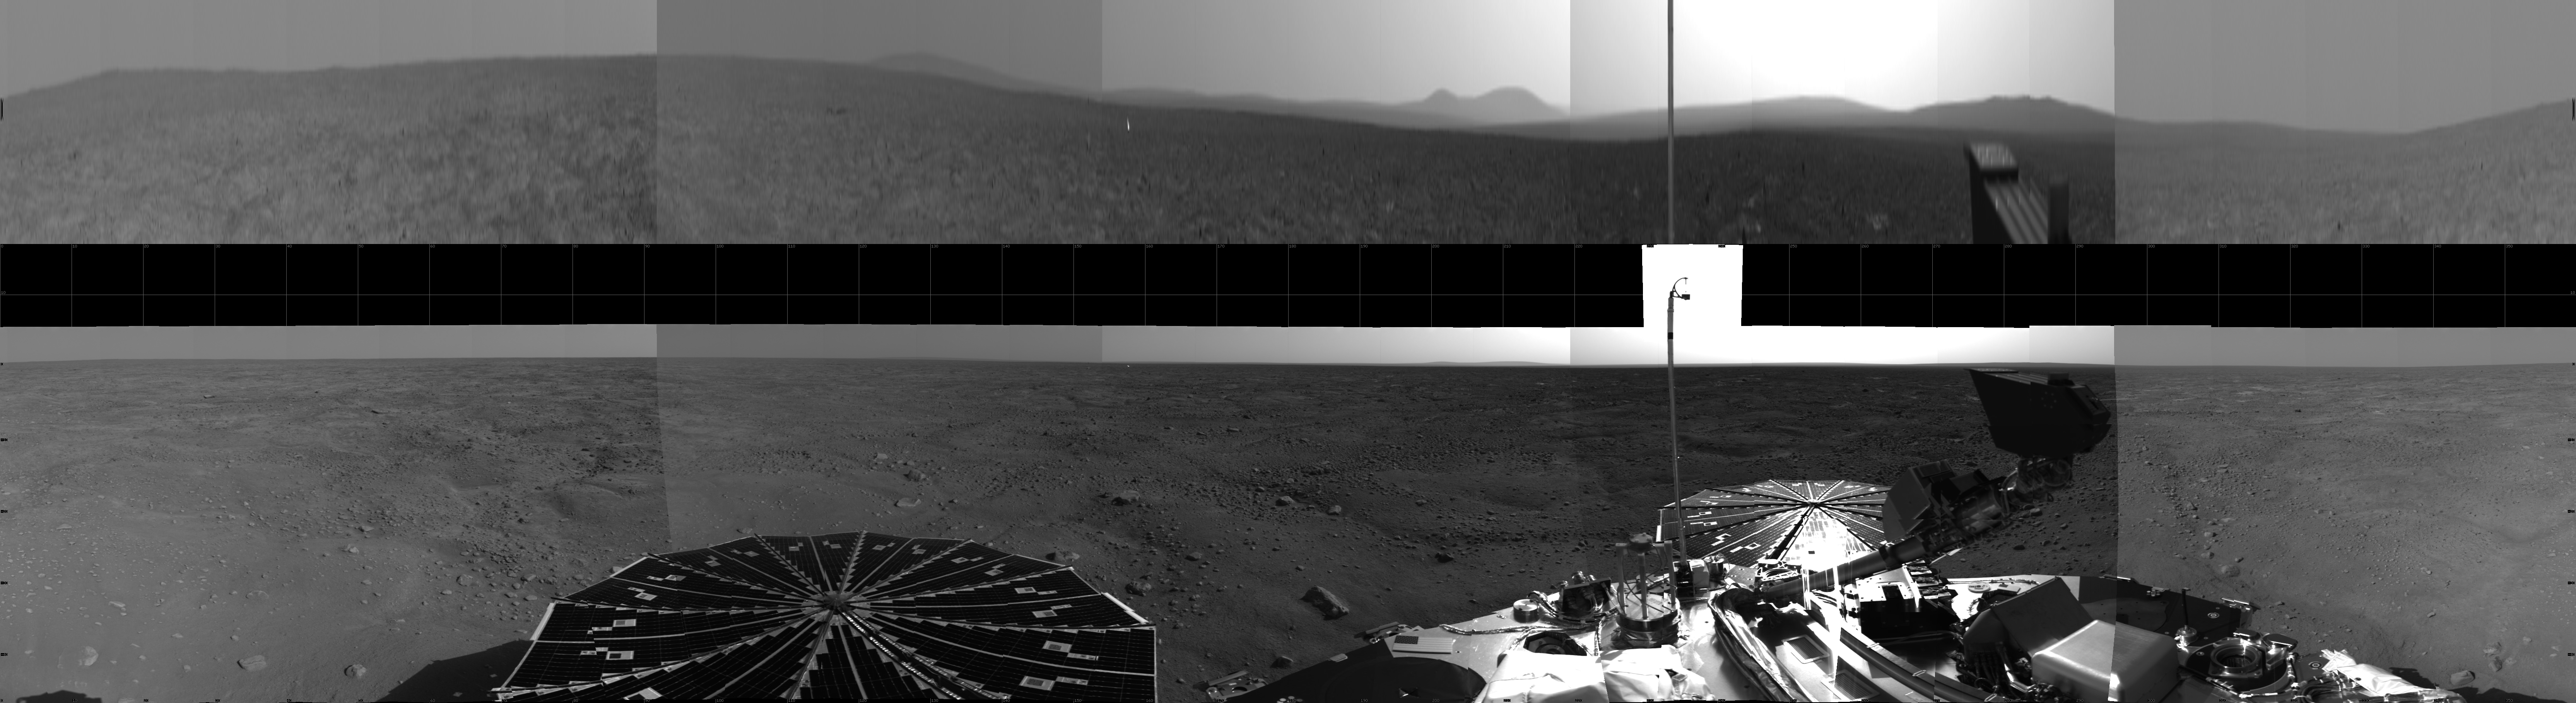

Phoenix Site Panorama

This view is compiled of images from Phoenix’s Stereo Surface Imager (SSI) camera that were taken on sols 1 and 3. The top portion has been stretched eight fold to show details of features in the background. Phoenix’s parachute, backshell, heatshield, and impact site can also be seen.

The Phoenix Mission is led by the University of Arizona, Tucson, on behalf of NASA. Project management of the mission is by NASA’s Jet Propulsion Laboratory, Pasadena, Calif. Spacecraft development is by Lockheed Martin Space Systems, Denver.

Photojournal Note: As planned, the Phoenix lander, which landed May 25, 2008 23:53 UTC, ended communications in November 2008, about six months after landing, when its solar panels ceased operating in the dark Martian winter.

Credit: NASA/JPL-Caltech/University of Arizona/Texas A&M University